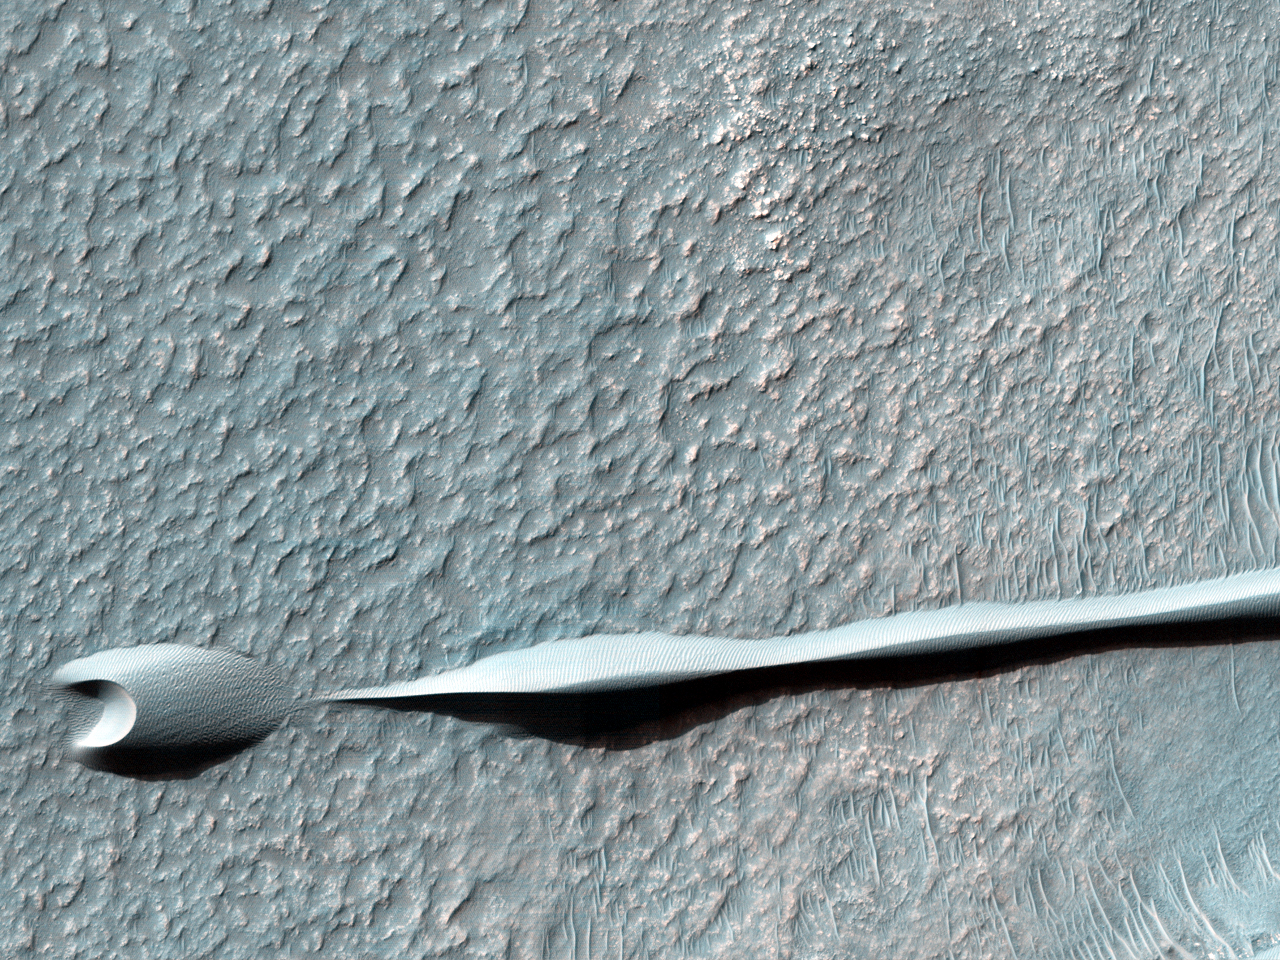

Dunes on the Rim of the Hellas Impact Basin

Sand dunes such as those seen in this image have been observed to creep slowly across the surface of Mars through the action of the wind. These are a particular type of dune called a “barchan,” which forms when the wind blows in one direction (here, east to west) for long periods of time. Barchan dunes are common on Mars and in the desert regions of the Earth.

These barchan dunes are located on the western rim of the Hellas impact basin, in the Southern hemisphere of Mars. This area is covered by extensive deposits of layered rocks that were initially deposited as loose sediments and over time formed these rock layers. Portions of these layered rocks were subsequently eroded away and the remaining layers now form numerous flat-topped hills called “mesas.” The barchan dunes are forming in the lee (downwind) of the mesas.

This area was previously image by HiRISE in 2008 (PSP_007676_1385) and was retargeted here through a public request (http://www.uahirise.org/hiwish). Careful comparison of repeat images such as these can reveal the speed and manner by which dunes move across the Martian surface. This information can be used to study the current atmosphere of Mars, the age and mobility of sand deposits on the planet’s surface, and the hazards that sand dunes may pose to landed vehicles such as rovers.

Over the course of its mission, the science instruments on board the Mars Reconnaissance Orbiter (MRO) have returned over 200 terabits of data back to Earth. This image was taken on November 4, 2013, the same day that MRO’s 200-terabit mark was surpassed.

HiRISE is one of six instruments on NASA’s Mars Reconnaissance Orbiter. The University of Arizona, Tucson, operates the orbiter’s HiRISE camera, which was built by Ball Aerospace & Technologies Corp., Boulder, Colo. NASA’s Jet Propulsion Laboratory, a division of the California Institute of Technology in Pasadena, manages the Mars Reconnaissance Orbiter Project for the NASA Science Mission Directorate, Washington.

Credit: NASA/JPL-Caltech/Univ. of Arizona